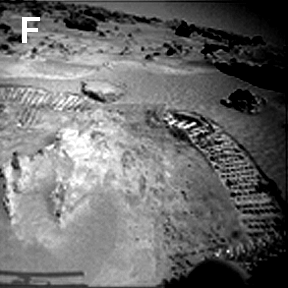

Sojourner Rover Tracks in Compressible Soil

Sojourner’s observations in the Ares region on Mars raise and answer questions about the origins of the rocks and other deposits found there. Deposits are not the same everywhere. In compressible soil, a rover wheel produced ruts with steep walls, marginal slumps, and nearly perfect reflective casts of the spacing between the cleats.

NOTE: original caption as published in Science magazine

Mars Pathfinder is the second in NASA’s Discovery program of low-cost spacecraft with highly focused science goals. The Jet Propulsion Laboratory, Pasadena, CA, developed and manages the Mars Pathfinder mission for NASA’s Office of Space Science, Washington, D.C. JPL is a division of the California Institute of Technology (Caltech).

Photojournal note: Sojourner spent 83 days of a planned seven-day mission exploring the Martian terrain, acquiring images, and taking chemical, atmospheric and other measurements. The final data transmission received from Pathfinder was at 10:23 UTC on September 27, 1997. Although mission managers tried to restore full communications during the following five months, the successful mission was terminated on March 10, 1998.

Credit: NASA/JPL